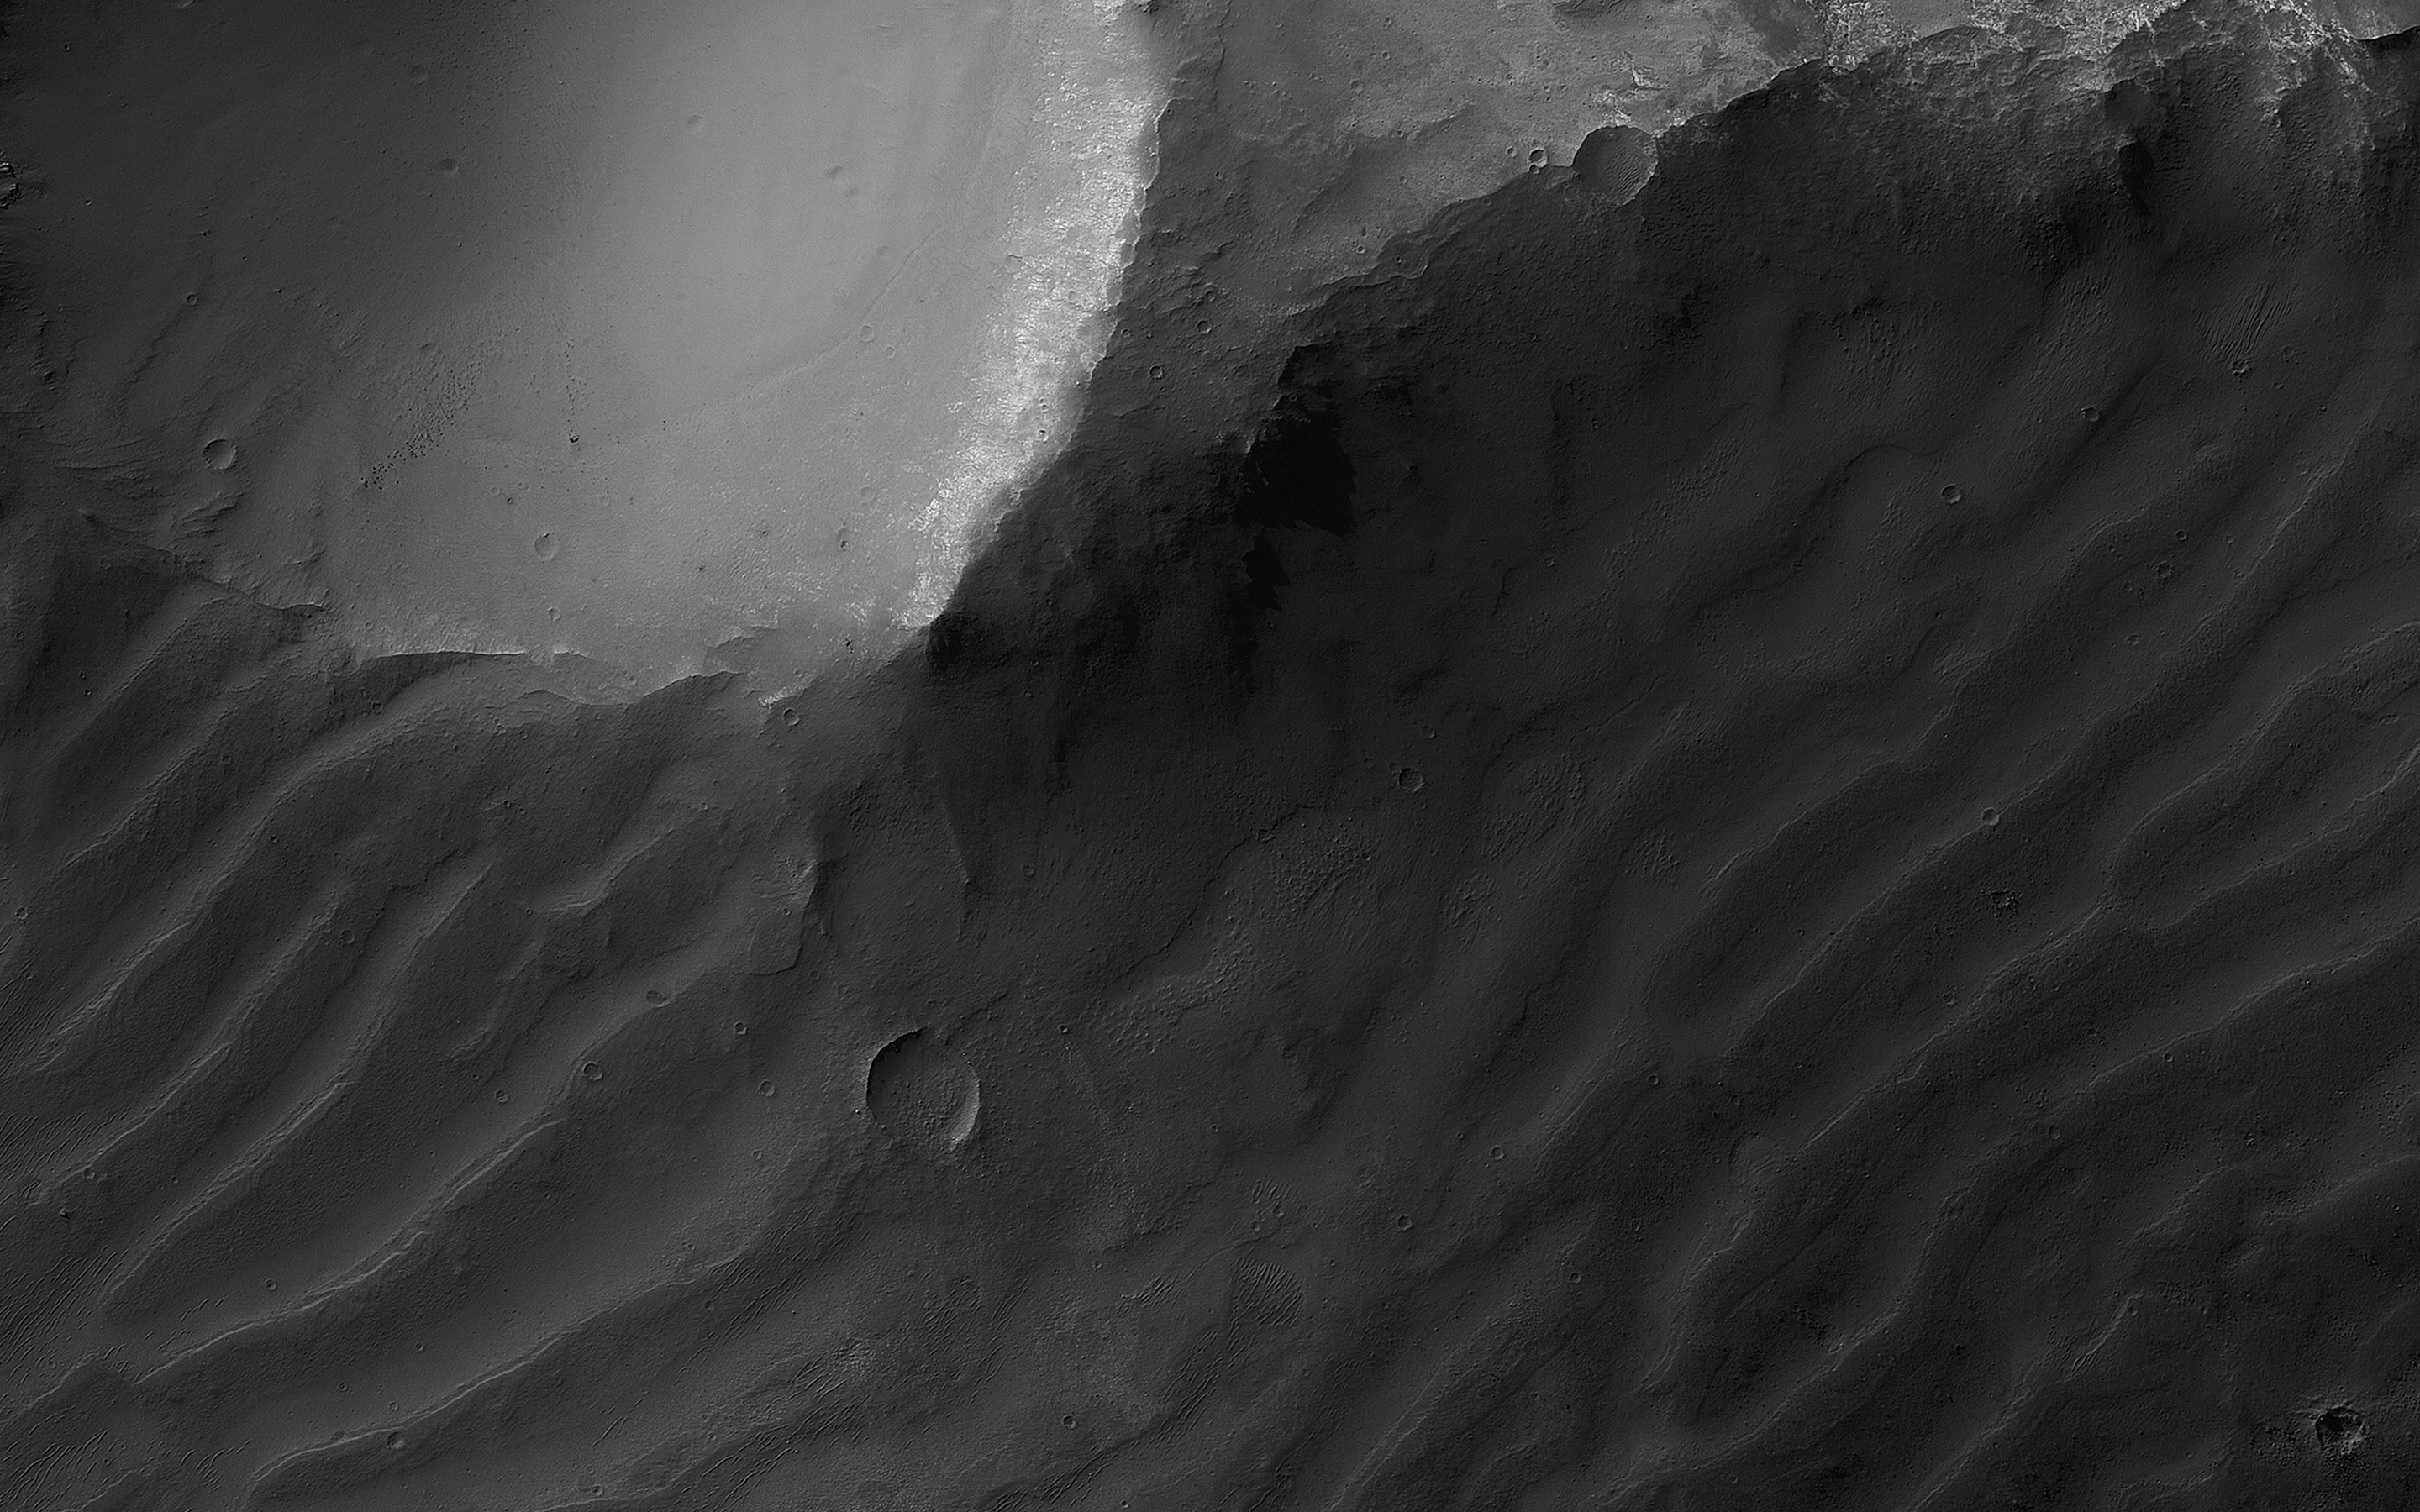

Enigmatic Canyon Dunes

This image shows a cross-section of ancient canyon systems in east Coprates Chasma, and displays several orders and generations of wind-driven dunes and ripples, also called bedforms. Some areas display more modern bedforms, often termed mega-ripples, which have likely been active over long timescales and have migrated in the recent past.

Other areas along the canyon wall have larger bedforms that show a very different appearance. Although they have a spacing that would make them similar to typical Martian sand dunes, many display superposed craters, indicating they have not migrated for a very long time, possibly hundreds of thousands of years.

The map is projected here at a scale of 50 centimeters (19.7 inches) per pixel. (The original image scale is 53.0 centimeters [20.9 inches] per pixel [with 2 x 2 binning]; objects on the order of 159 centimeters [62.6 inches] across are resolved.) North is up.

This is a stereo pair with PSP_009143_1645.

The University of Arizona, in Tucson, operates HiRISE, which was built by Ball Aerospace & Technologies Corp., in Boulder, Colorado. NASA’s Jet Propulsion Laboratory, a division of Caltech in Pasadena, California, manages the Mars Reconnaissance Orbiter Project for NASA’s Science Mission Directorate, Washington.

Credit: NASA/JPL-Caltech/University of Arizona